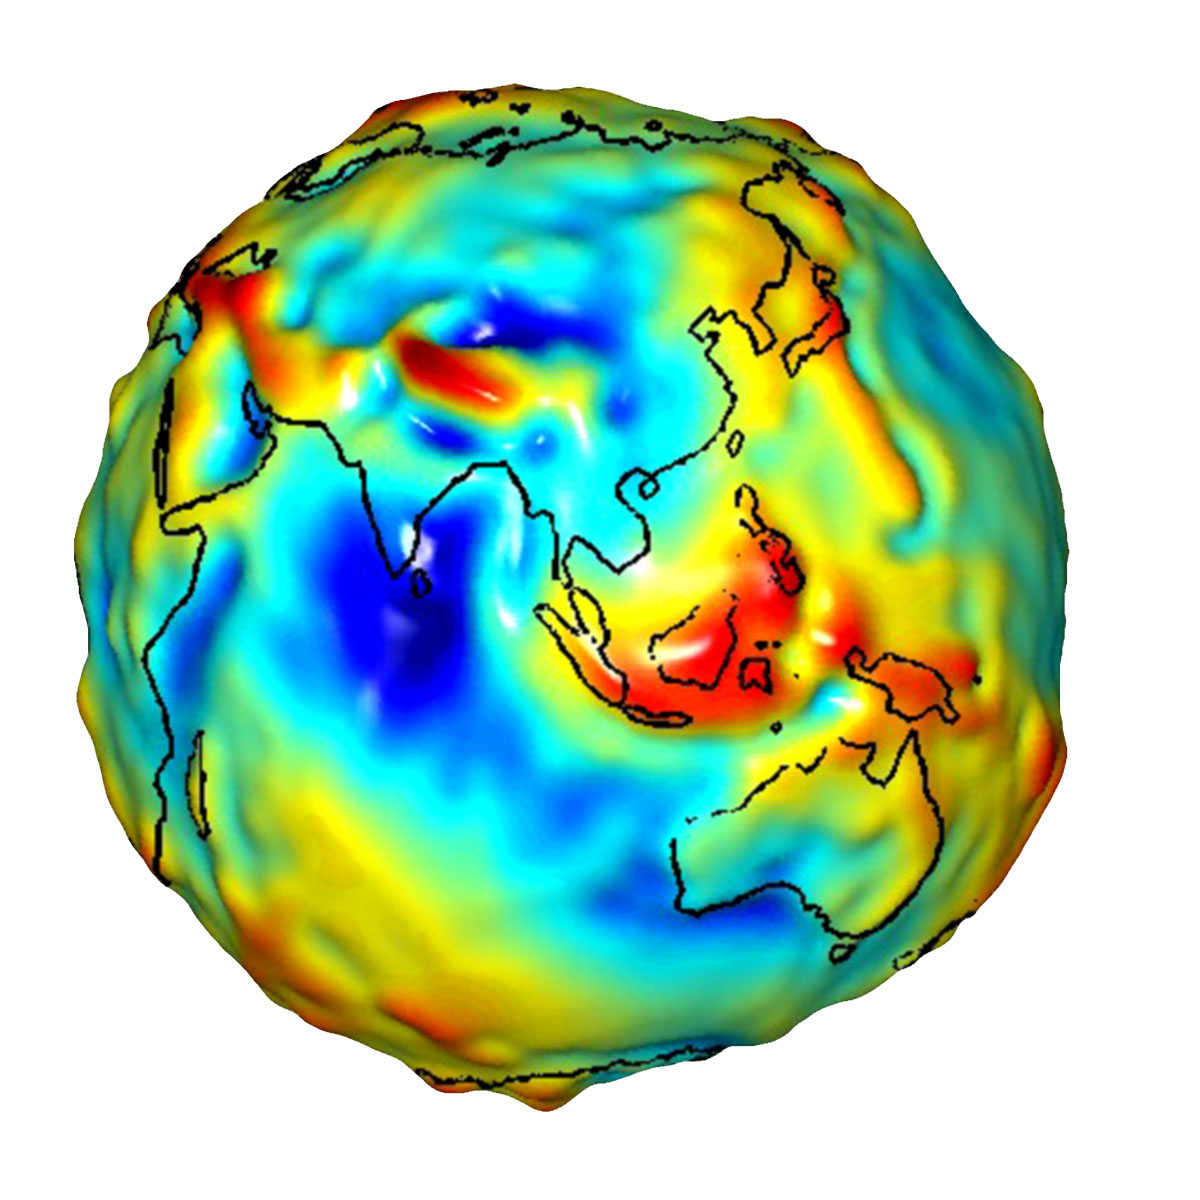

Global Gravity: Asia and Australia

This visualization of a gravity model was created with data from NASA’s Gravity Recovery and Climate Experiment (GRACE) and shows variations in the gravity field across Asia and Australia.

Gravity is determined by mass. Earth’s mass is not distributed equally, and it also changes over time.

The colors in this image represent the gravity anomalies measured by GRACE. One can define standard gravity as the value of gravity for a perfectly smooth ‘idealized’ Earth, and the gravity ‘anomaly’ is a measure of how actual gravity deviates from this standard. Red shows the areas where gravity is stronger than the smooth, standard value and blue reveals areas where gravity is weaker.

GRACE is a collaborative endeavor involving the Center for Space Research at the University of Texas, Austin; NASA’s Jet Propulsion Laboratory, Pasadena, Calif.; the German Space Agency and the German Research Center for Geosciences, Potsdam.

Credit: NASA/JPL/University of Texas Center for Space Research